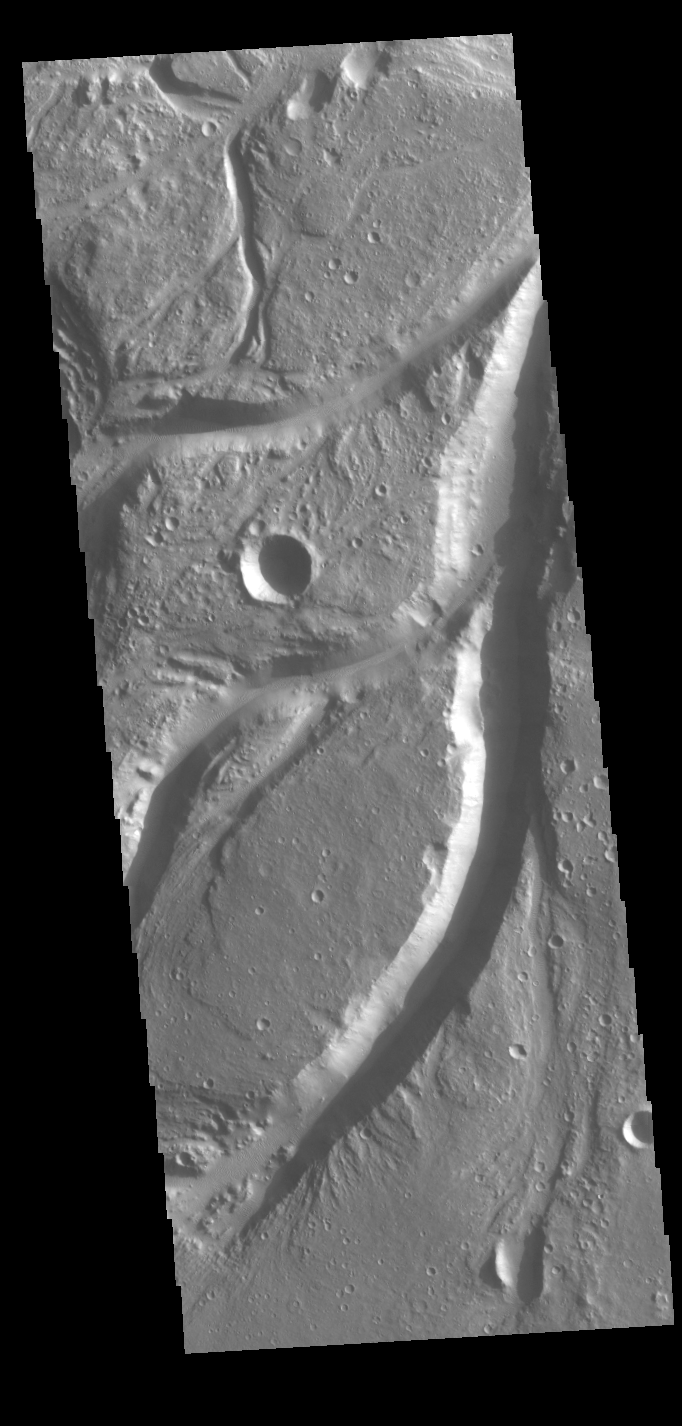

Osuga Valles

Osuga Valles is a complex set of channels located near Eos Chasma.

Credit: NASA/JPL-Caltech/ASU